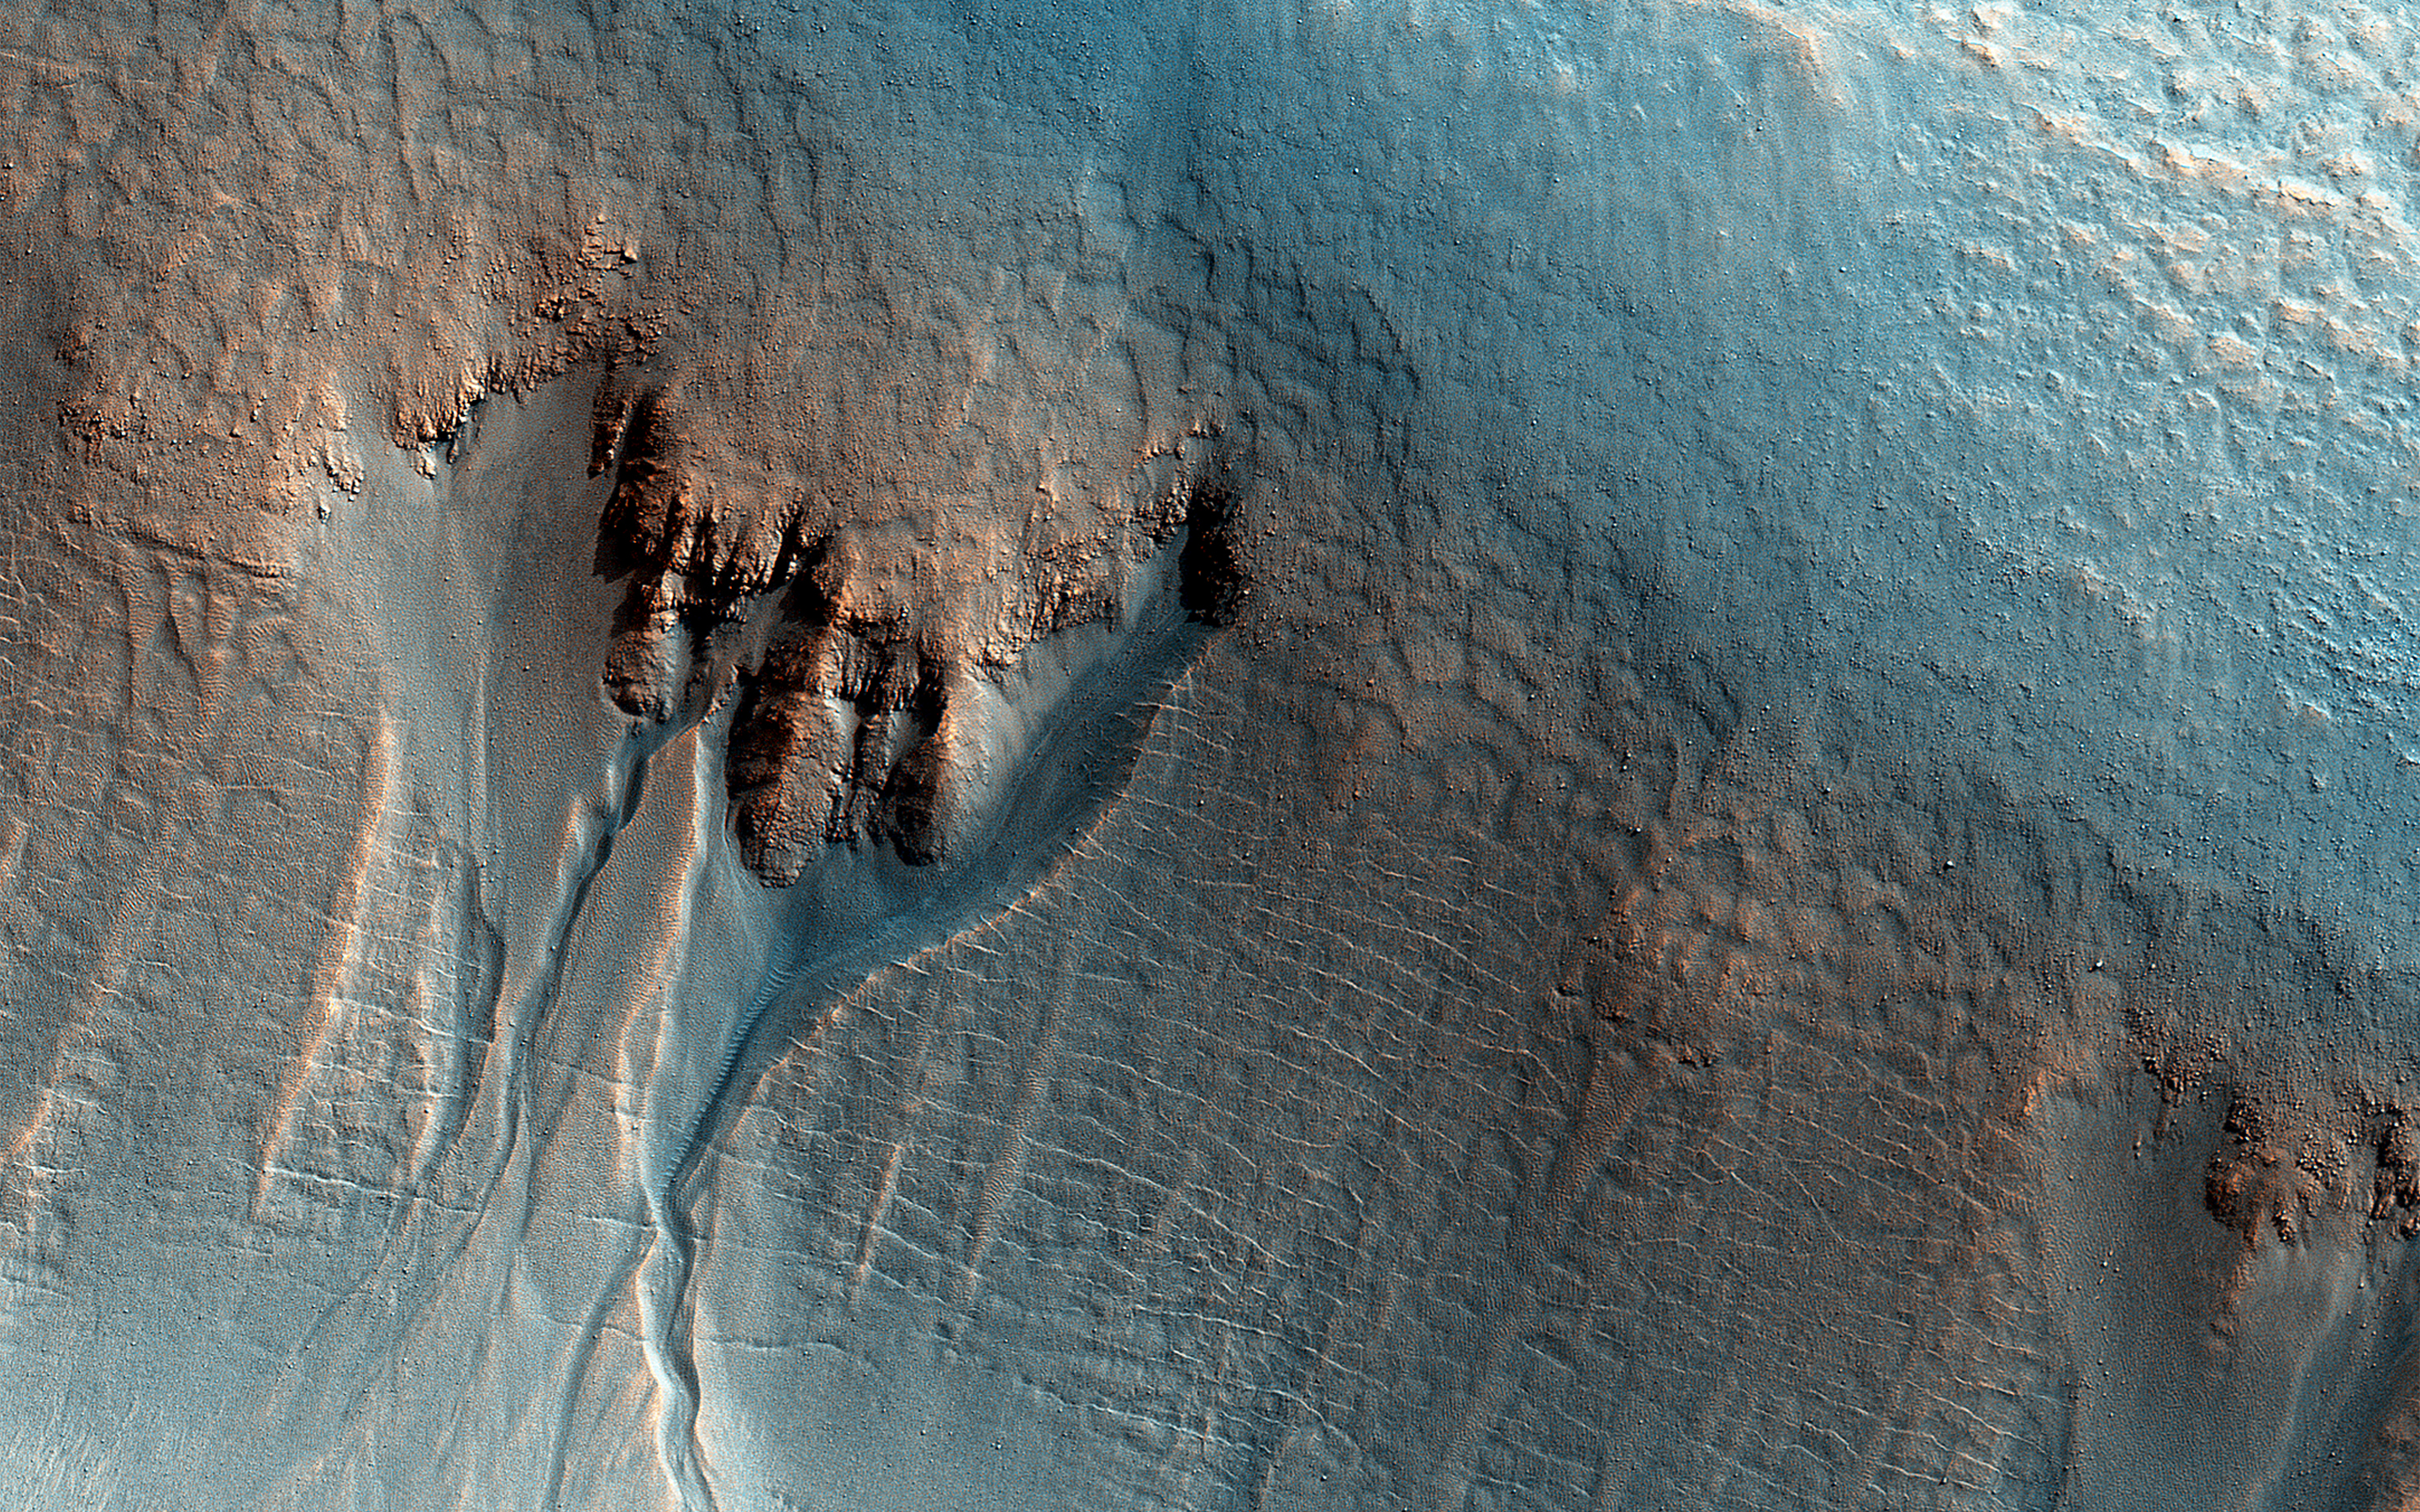

Gullies on the Wall of an Unnamed Crater in Utopia Planitia

This enhanced-color image of gullies in the northern wall of an unnamed crater in Utopia Planitia covers an area of approximately 750 by 1100 meters. The banked, sinuous shape of the gully channels suggest that water was involved in their formation. The source of this water however is a subject of debate. Hypotheses include melting of snow or near-surface ground ice.

Other features also suggest the past (and possibly present) presence of snow or ground ice in this region. For example, the “mantle” deposit on the crater wall displays polygonal fractures. Polygons on Earth are associated with periglacial activity. This refers to processes that occur from the presence of ground ice, which interacts with surface and subsurface materials, as well as the Martian atmosphere as a function of climate and seasons). The mantle itself may be the remains of a dusty snowpack deposited in Mars’ recent past.

At the base of the mantle are fractures associated with the slumping of these deposits under their own weight and Martian gravity. The largest gullies cut into these mantling deposits, and in some places obscure the underlying fractures at the base of the crater wall. This indicates that the largest gullies are younger than both the mantle and the fractures.

The University of Arizona, Tucson, operates HiRISE, which was built by Ball Aerospace & Technologies Corp., Boulder, Colorado. NASA’s Jet Propulsion Laboratory, a division of the California Institute of Technology in Pasadena, manages the Mars Reconnaissance Orbiter Project for NASA’s Science Mission Directorate, Washington.

Credit: NASA/JPL-Caltech/Univ. of Arizona